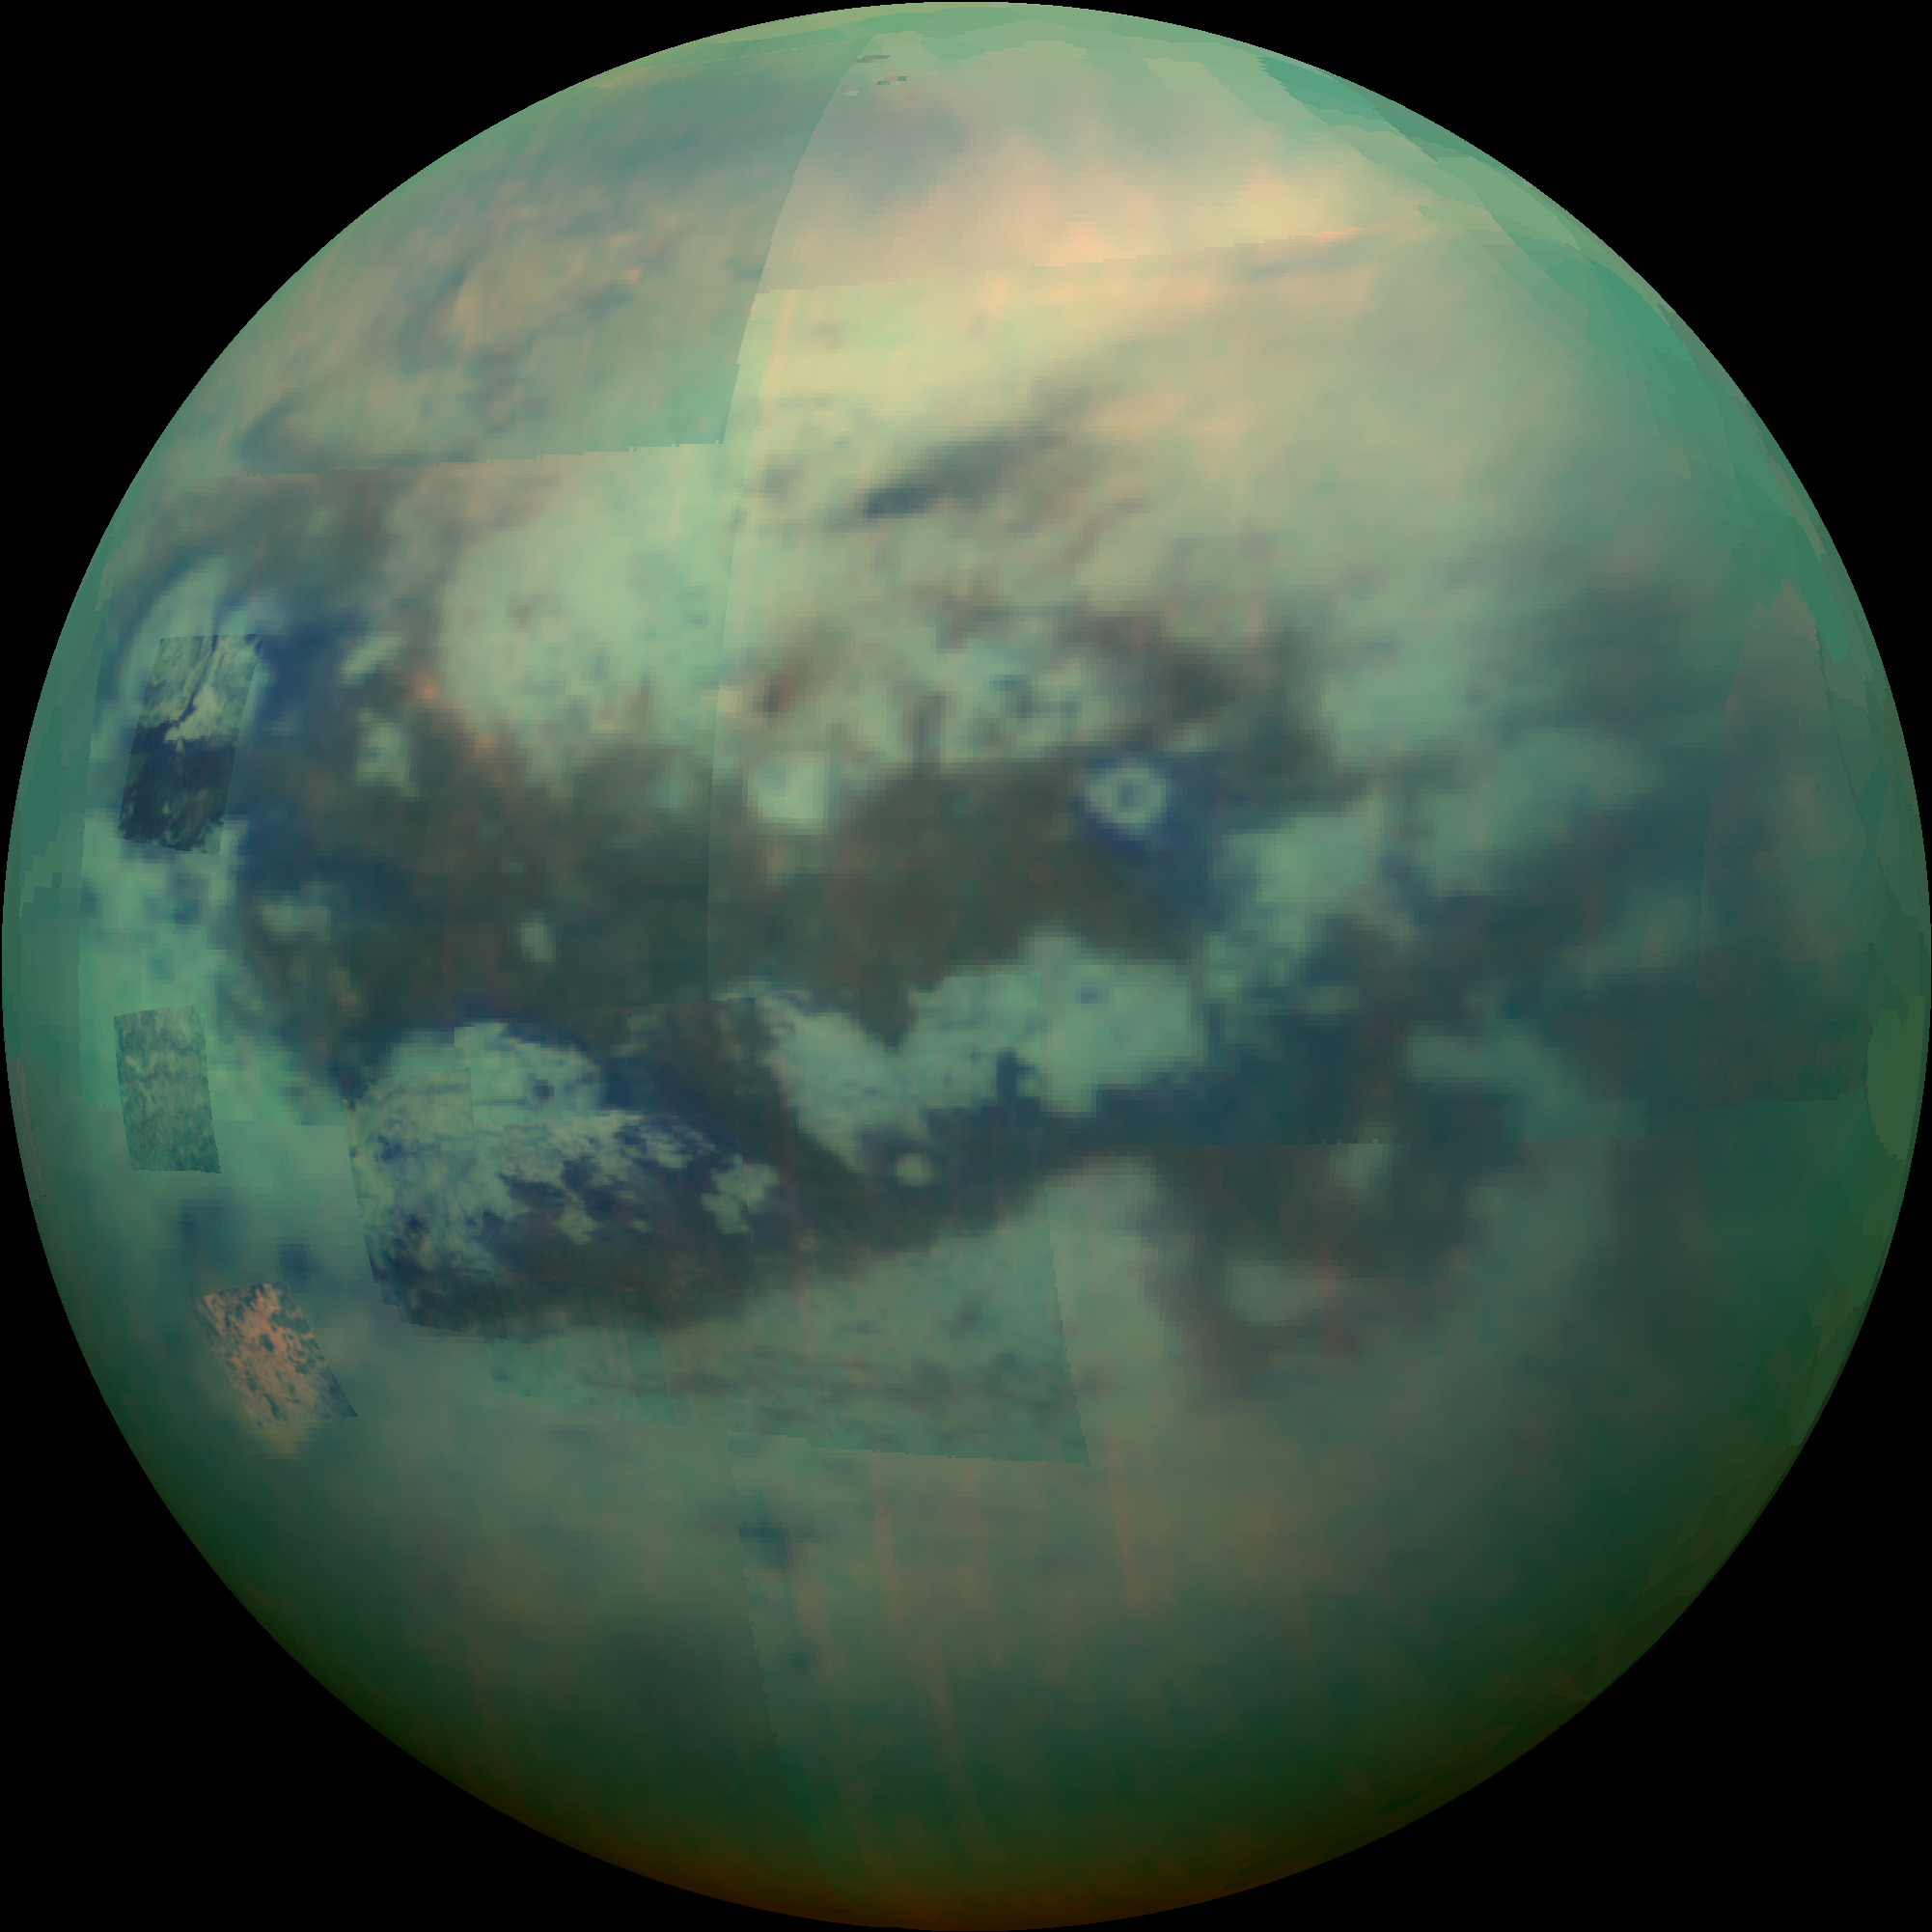

Peering Through Titan’s Haze

This composite image shows an infrared view of Saturn’s moon Titan from NASA’s Cassini spacecraft, acquired during the mission’s “T-114” flyby on Nov. 13, 2015. The spacecraft’s visual and infrared mapping spectrometer (VIMS) instrument made these observations, in which blue represents wavelengths centered at 1.3 microns, green represents 2.0 microns, and red represents 5.0 microns. A view at visible wavelengths (centered around 0.5 microns) would show only Titan’s hazy atmosphere (as in PIA14909). The near-infrared wavelengths in this image allow Cassini’s vision to penetrate the haze and reveal the moon’s surface.

During this Titan flyby, the spacecraft’s closest-approach altitude was 6,200 miles (10,000 kilometers), which is considerably higher than those of typical flybys, which are around 750 miles (1,200 kilometers). The high flyby allowed VIMS to gather moderate-resolution views over wide areas (typically at a few kilometers per pixel).

The view looks toward terrain that is mostly on the Saturn-facing hemisphere of Titan. The scene features the parallel, dark, dune-filled regions named Fensal (to the north) and Aztlan (to the south), which form the shape of a sideways letter “H.”

Several places on the image show the surface at higher resolution than elsewhere. These areas, called subframes, show more detail because they were acquired near closest approach. They have finer resolution, but cover smaller areas than data obtained when Cassini was farther away from Titan.

Near the limb at left, above center, is the best VIMS view so far of Titan’s largest confirmed impact crater, Menrva (first seen by the RADAR instrument in PIA07365). Similarly detailed subframes show eastern Xanadu, the basin Hotei Regio, and channels within bright terrains east of Xanadu. (For Titan maps with named features see http://planetarynames.wr.usgs.gov/Page/TITAN/target.)

Due to the changing Saturnian seasons, in this late northern spring view, the illumination is significantly changed from that seen by VIMS during the “T-9” flyby on December 26, 2005 (PIA02145). The sun has moved higher in the sky in Titan’s northern hemisphere, and lower in the sky in the south, as northern summer approaches. This change in the sun’s angle with respect to Titan’s surface has made high southern latitudes appear darker, while northern latitudes appear brighter.

The Cassini mission is a cooperative project of NASA, ESA (the European Space Agency) and the Italian Space Agency. The Jet Propulsion Laboratory, a division of the California Institute of Technology in Pasadena, manages the mission for NASA’s Science Mission Directorate, Washington. The Cassini orbiter and its two onboard cameras were designed, developed and assembled at JPL. The visual and infrared mapping spectrometer team is based at the University of Arizona.

Credit: NASA/JPL/University of Arizona/University of Idaho